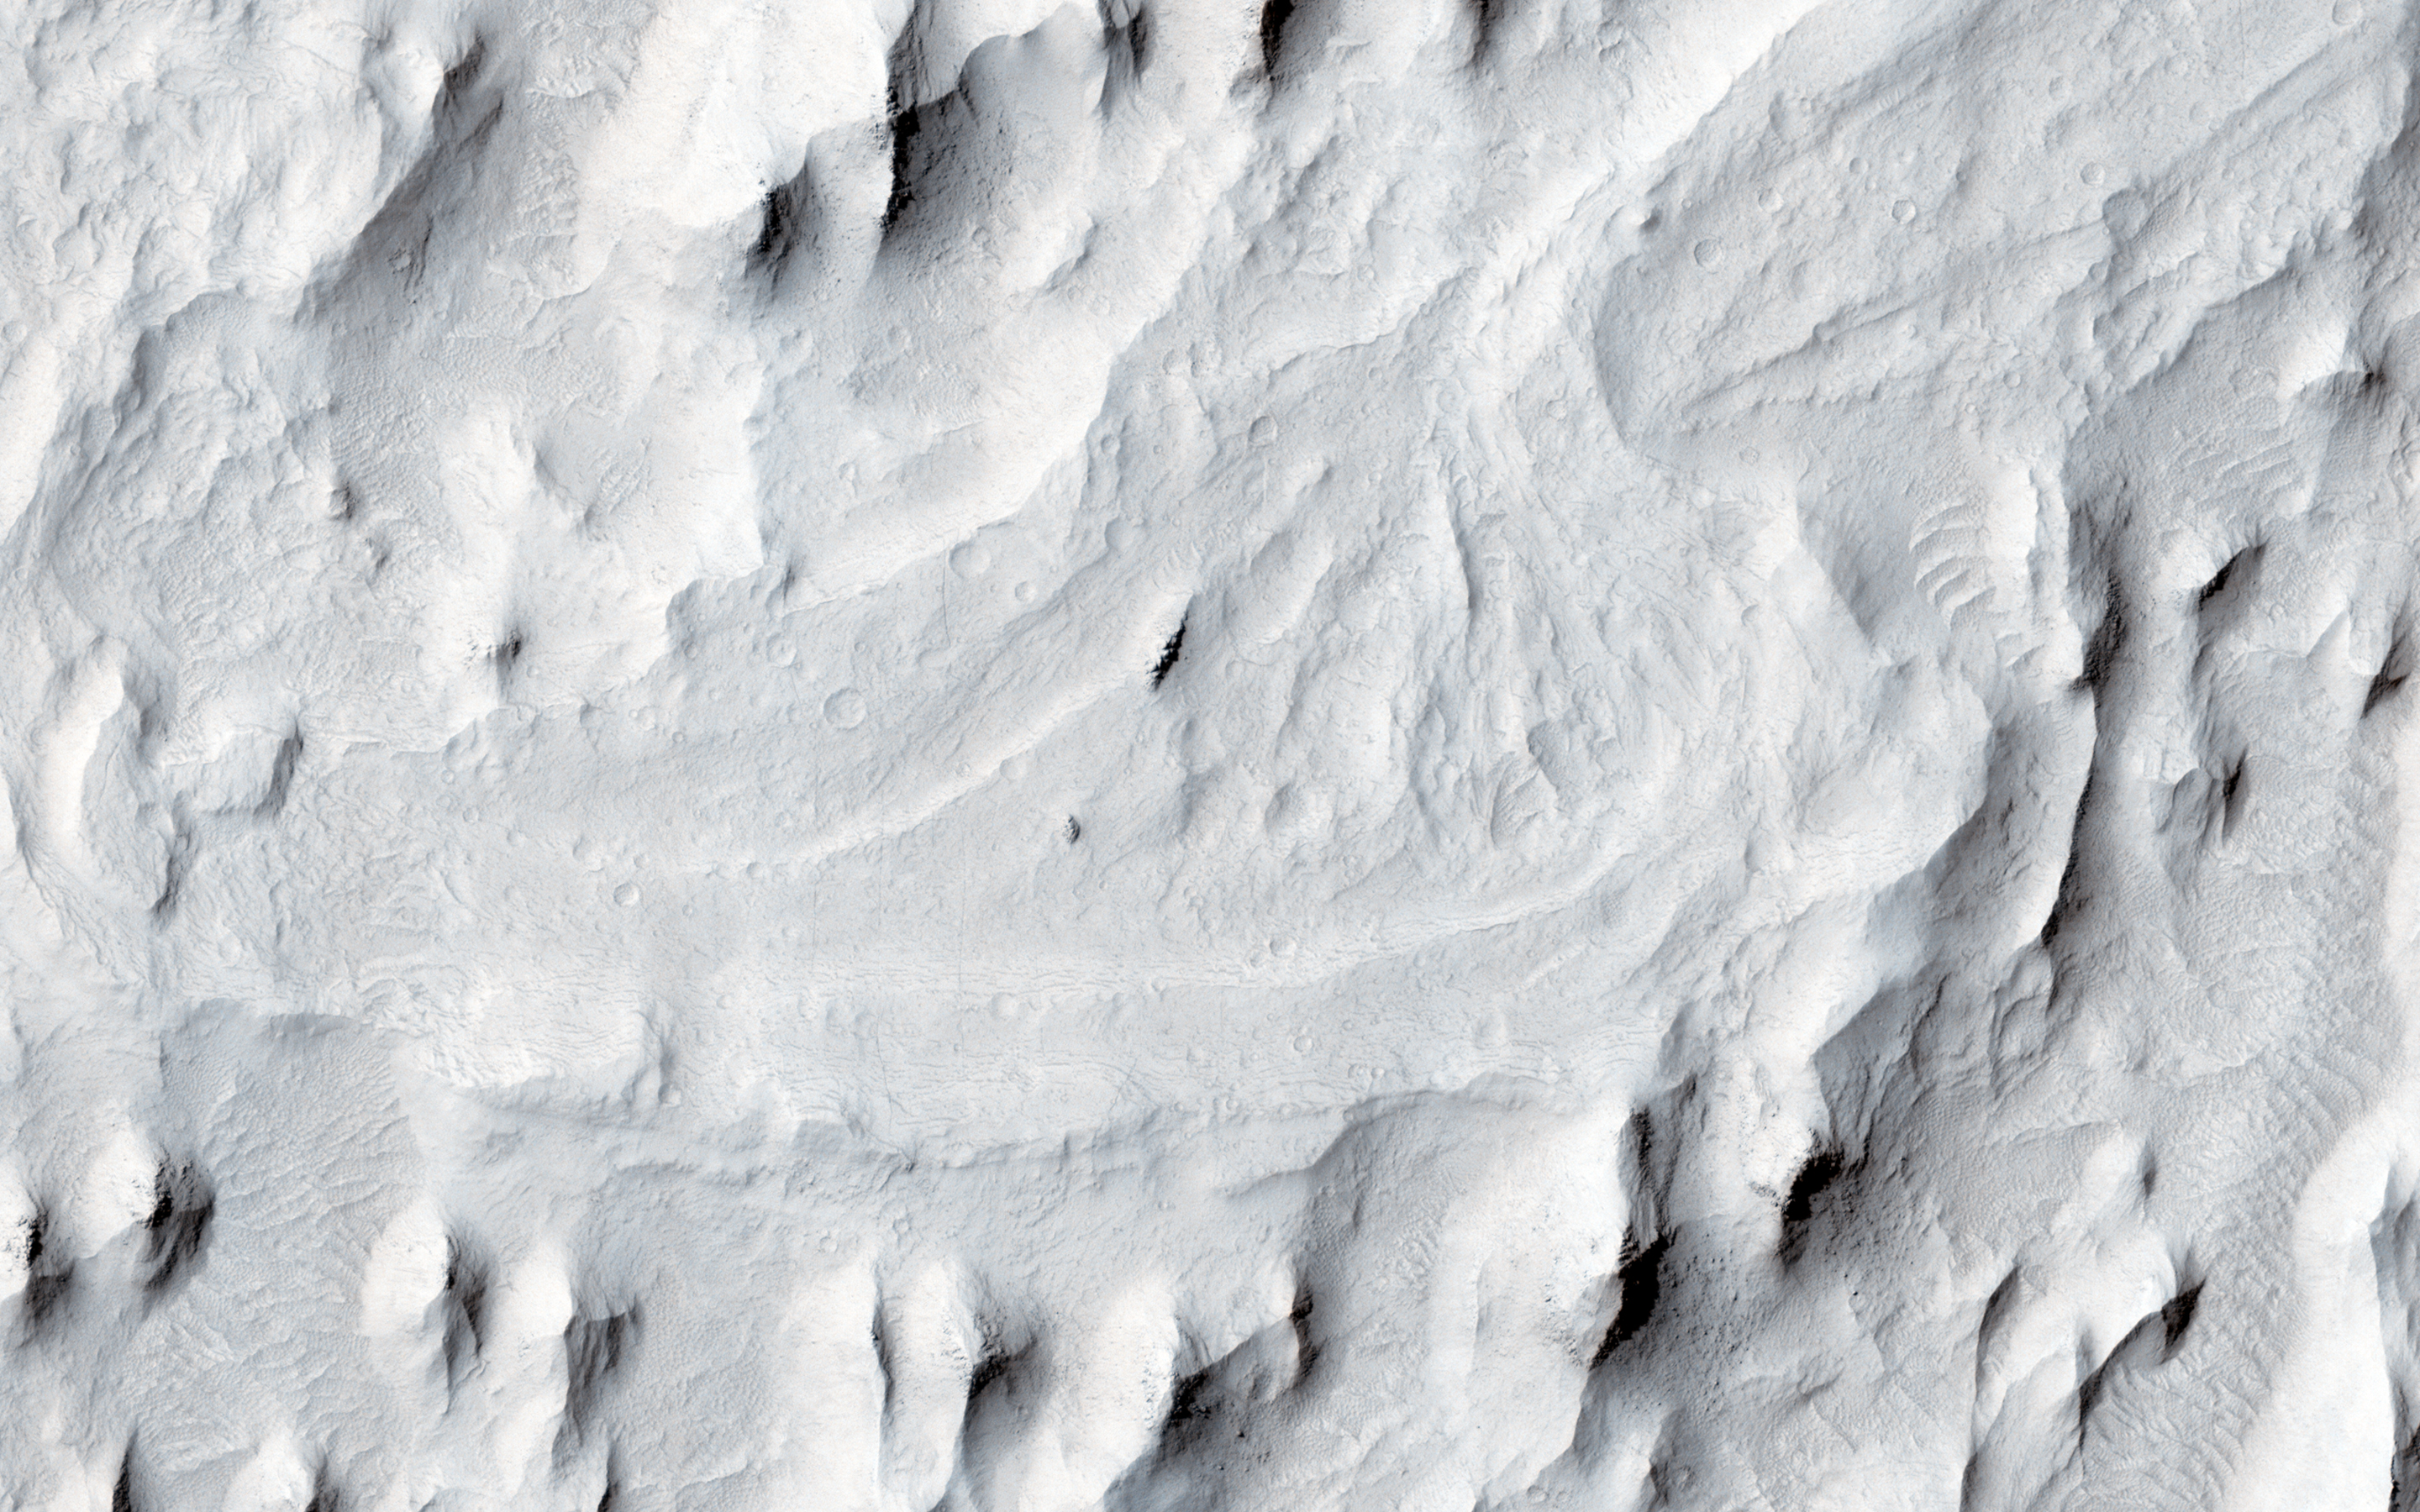

Meanders in Ridge Form in the Zephyria Region

In this image, an ancient sinuous meandering river system is surrounded by features called “yardangs.” The yardangs are the ridge-like landforms that align approximately north-south. These features were created as the wind scoured and eroded the bedrock.

The raised relief of the meandering river suggests inverted topography, likely due to lithification and cementation of the riverbed sediment. The cemented channel deposits were resistant, and thus less susceptible to erosion over time. However, the area surrounding the riverbed suggests that this area was a floodplain of weaker lithology that was subsequently eroded and shaped to the yardangs.

The main meandering inverted riverbed within the image has a length of about 13 kilometers. The elevation of the channel at the top of the image is on the order of 113 meters higher than the bottom, based on Mars Orbiter Laser Altimeter (MOLA) data. This elevation difference and the increase in sinuosity of the channel shape in the southerly direction implies that the flow of the ancient river may have been heading south-southwest.

This is a stereo pair with ESP_025407_1745.

The University of Arizona, Tucson, operates HiRISE, which was built by Ball Aerospace & Technologies Corp., Boulder, Colo. NASA’s Jet Propulsion Laboratory, a division of the California Institute of Technology in Pasadena, manages the Mars Reconnaissance Orbiter Project for NASA’s Science Mission Directorate, Washington.

Credit: NASA/JPL-Caltech/Univ. of Arizona